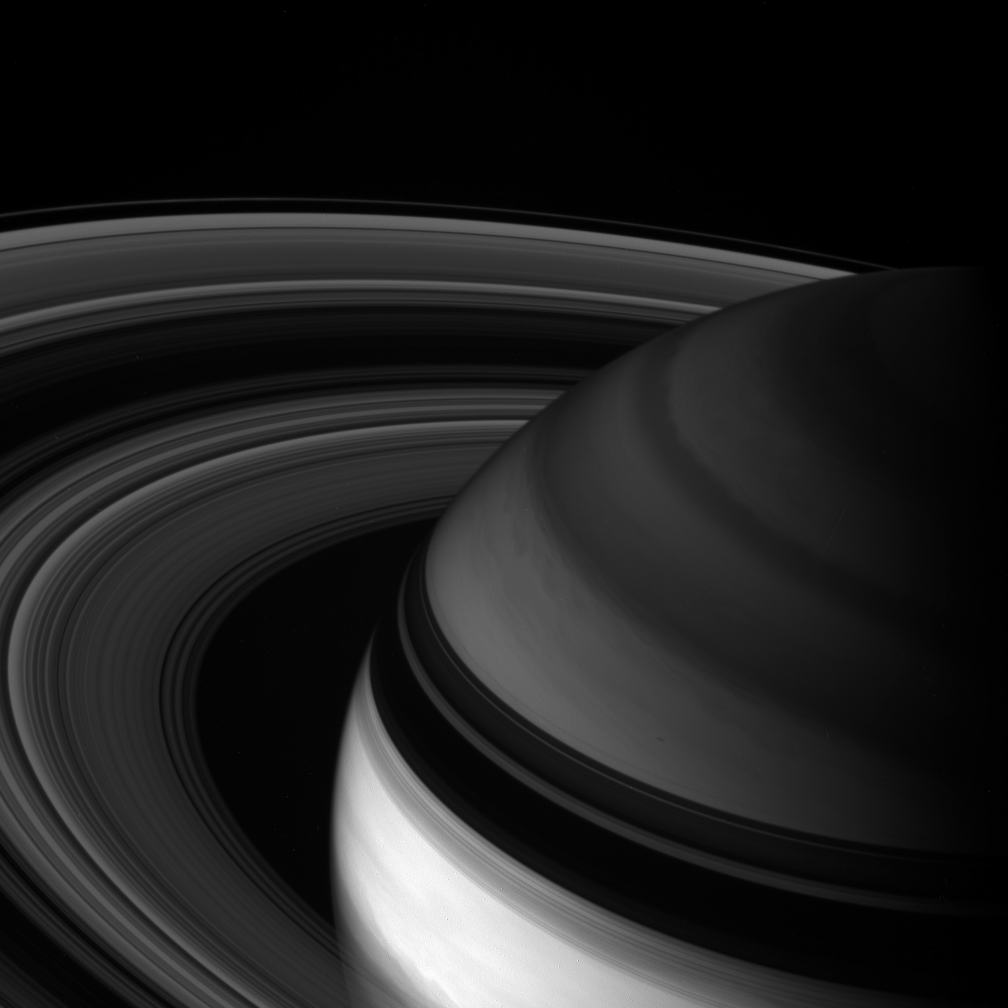

Depth Sounding

Cassini looks toward northern latitudes on Saturn and out across the ringplane. This infrared view probes clouds beneath the hazes that obscure the planet’s depths in natural color views.

This image looks toward the unilluminated side of the rings from about 24 degrees above the ringplane. The rings’ shadow drapes across the region north of the planet’s bright equatorial band.

The image was taken with the Cassini spacecraft wide-angle camera using a spectral filter sensitive to wavelengths of light centered at 890 nanometers. The view was acquired on May 24, 2007 at a distance of approximately 1.5 million kilometers (1 million miles) from Saturn. Image scale is 89 kilometers (55 miles) per pixel.

The Cassini-Huygens mission is a cooperative project of NASA, the European Space Agency and the Italian Space Agency. The Jet Propulsion Laboratory, a division of the California Institute of Technology in Pasadena, manages the mission for NASA’s Science Mission Directorate, Washington, D.C. The Cassini orbiter and its two onboard cameras were designed, developed and assembled at JPL. The imaging operations center is based at the Space Science Institute in Boulder, Colo.

Credit: NASA/JPL/Space Science Institute